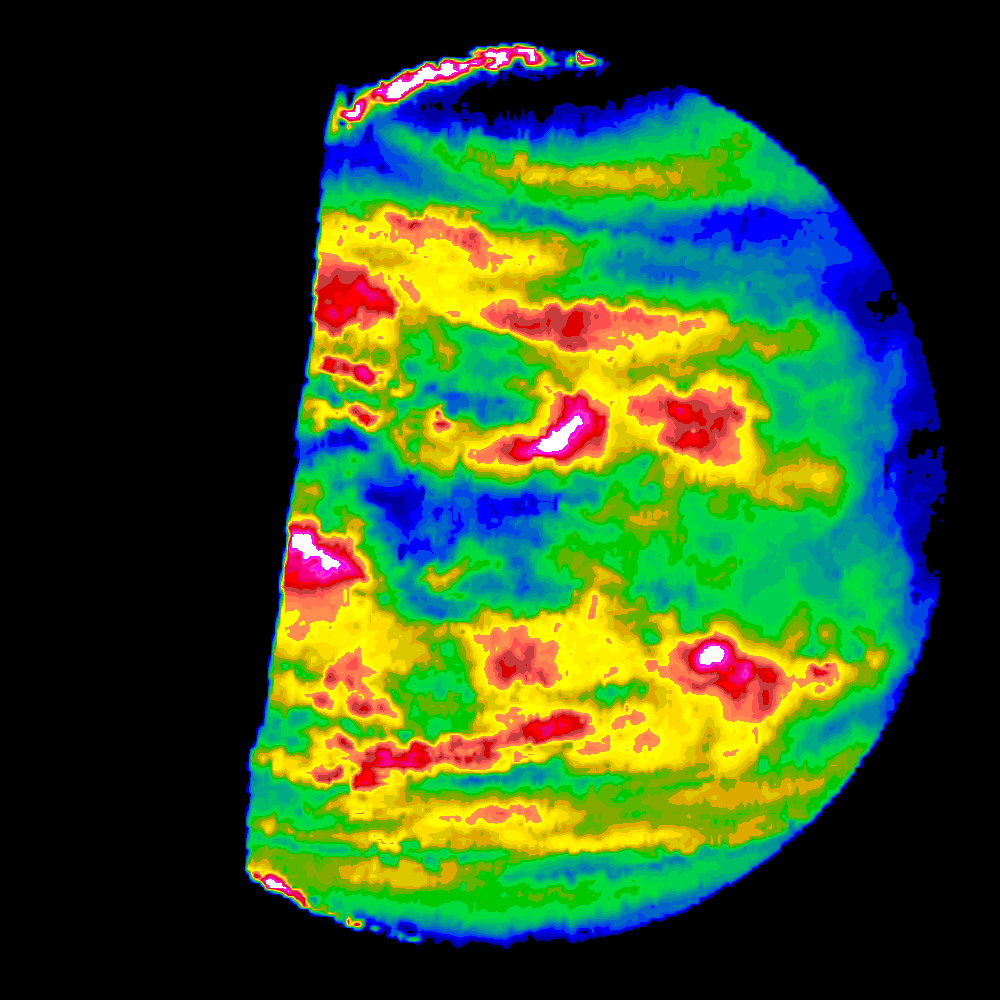

Venus Nightside through the Near Infrared Mapping Spectrometer

This image is a false color version of a near infrared map of lower level clouds on the night side of Venus, obtained by the Near Infrared Mapping Spectrometer aboard the Galileo spacecraft as it approached the planet February 10, 1990. Taken from an altitude of about 60,000 miles above the planet, at an infrared wavelength of 2.3 microns (about three times the longest wavelength visible to the human eye) the map shows the turbulent, cloudy middle atmosphere some 30-33 miles above the surface, 6-10 miles below the visible cloudtops. The image shows the radiant heat from the lower atmosphere (about 400 degrees Fahrenheit) shining through the sulfuric acid clouds, which appear as much as 10 times darker than the bright gaps between clouds. The colors indicate relative cloud transparency; white and red show thin cloud regions, while black and blue represent relatively thick clouds. This cloud layer is at about 30 degrees Fahrenheit, at a pressure about 1/2 Earth’s atmospheric pressure. 2/3 of the dark hemisphere is visible, centered on longitude 350 West, with bright slivers of daylit high clouds visible at top and bottom left. Near the equator, the clouds appear fluffy and blocky; farther north, they are stretched out into East West filaments by winds estimated at more than 150 mph, while the poles are capped by thick clouds at this altitude. The Near Infrared Mapping Spectrometer (NIMS) on the Galileo spacecraft is a combined mapping (imaging) and spectral instrument. It can sense 408 contiguous wavelengths from 0.7 microns (deep red) to 5.2 microns, and can construct a map or image by mechanical scanning. It can spectroscopically analyze atmospheres and surfaces and construct thermal and chemical maps. Designed and operated by scientists and engineers at the Jet Propulsion Laboratory, NIMS involves 15 scientists in the U.S., England, and France. The Galileo Project is managed for NASA’s Office of Space Science and Applications by JPL; its mission is to study the planet Jupiter and its satellites and magnetosphere after multiple gravity assist flybys at Venus and the Earth.

Credit: NASA/JPL